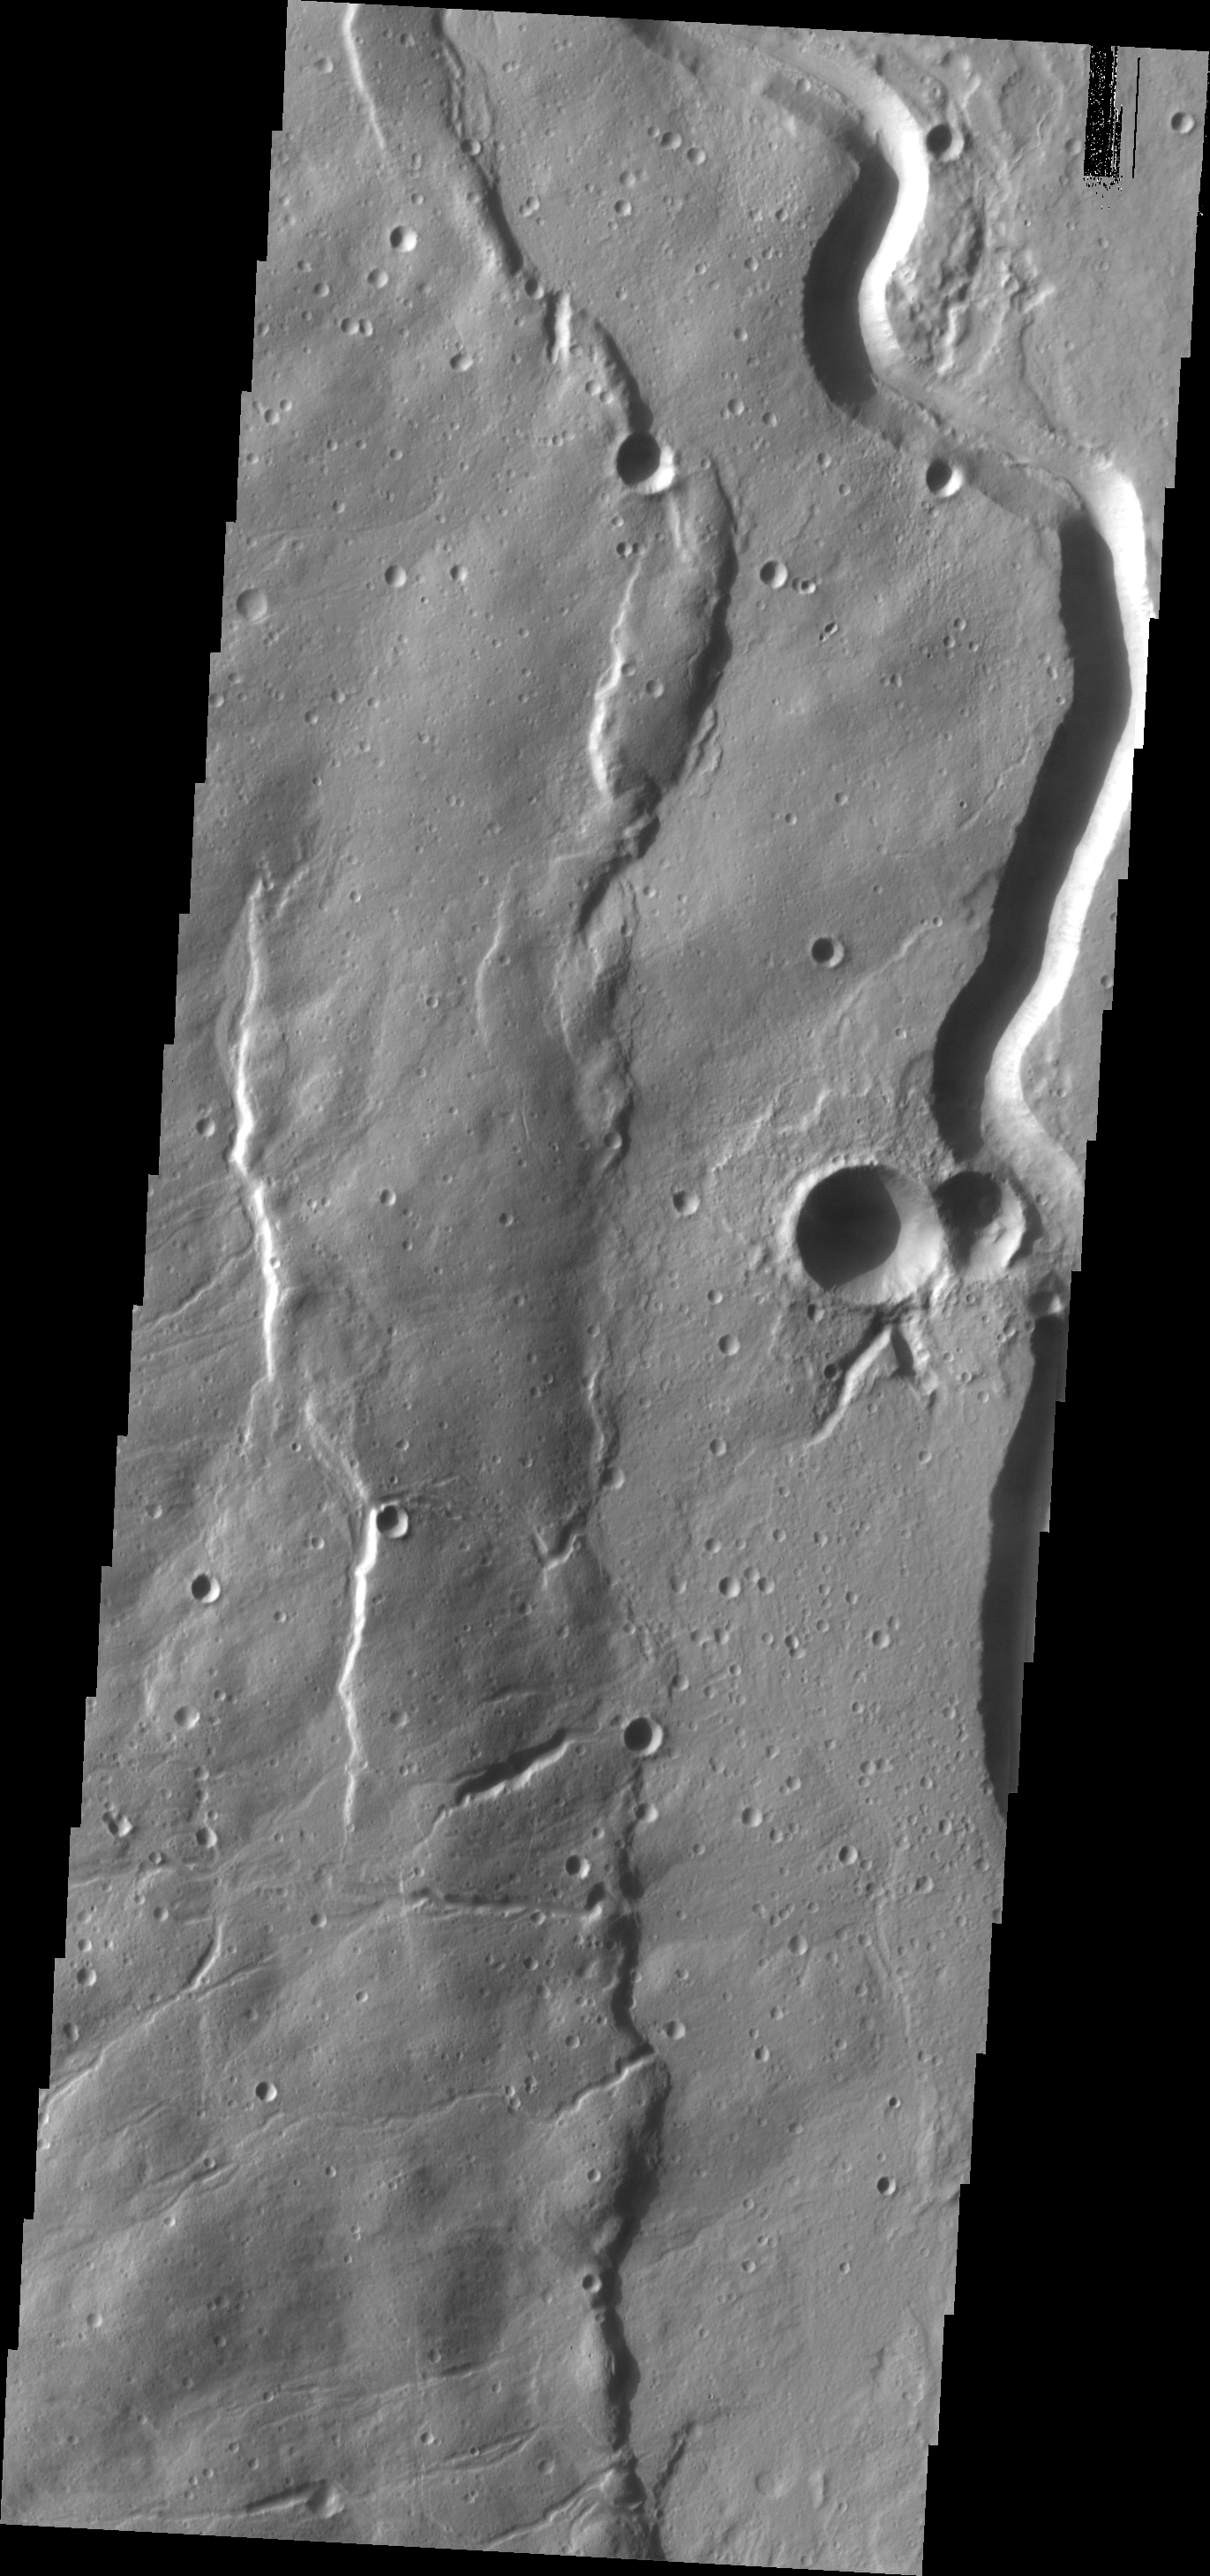

Buvinda Vallis

This channel is associated with Hecates Tholus, part of the Elysium volcanic complex.

Image information: VIS instrument. Latitude 32.4N, Longitude 152.0E. 19 meter/pixel resolution.

Please see the THEMIS Data Citation Note for details on crediting THEMIS images.

Note: this THEMIS visual image has not been radiometrically nor geometrically calibrated for this preliminary release. An empirical correction has been performed to remove instrumental effects. A linear shift has been applied in the cross-track and down-track direction to approximate spacecraft and planetary motion. Fully calibrated and geometrically projected images will be released through the Planetary Data System in accordance with Project policies at a later time.

NASA’s Jet Propulsion Laboratory manages the 2001 Mars Odyssey mission for NASA’s Office of Space Science, Washington, D.C. The Thermal Emission Imaging System (THEMIS) was developed by Arizona State University, Tempe, in collaboration with Raytheon Santa Barbara Remote Sensing. The THEMIS investigation is led by Dr. Philip Christensen at Arizona State University. Lockheed Martin Astronautics, Denver, is the prime contractor for the Odyssey project, and developed and built the orbiter. Mission operations are conducted jointly from Lockheed Martin and from JPL, a division of the California Institute of Technology in Pasadena.

Credit: NASA/JPL/ASU